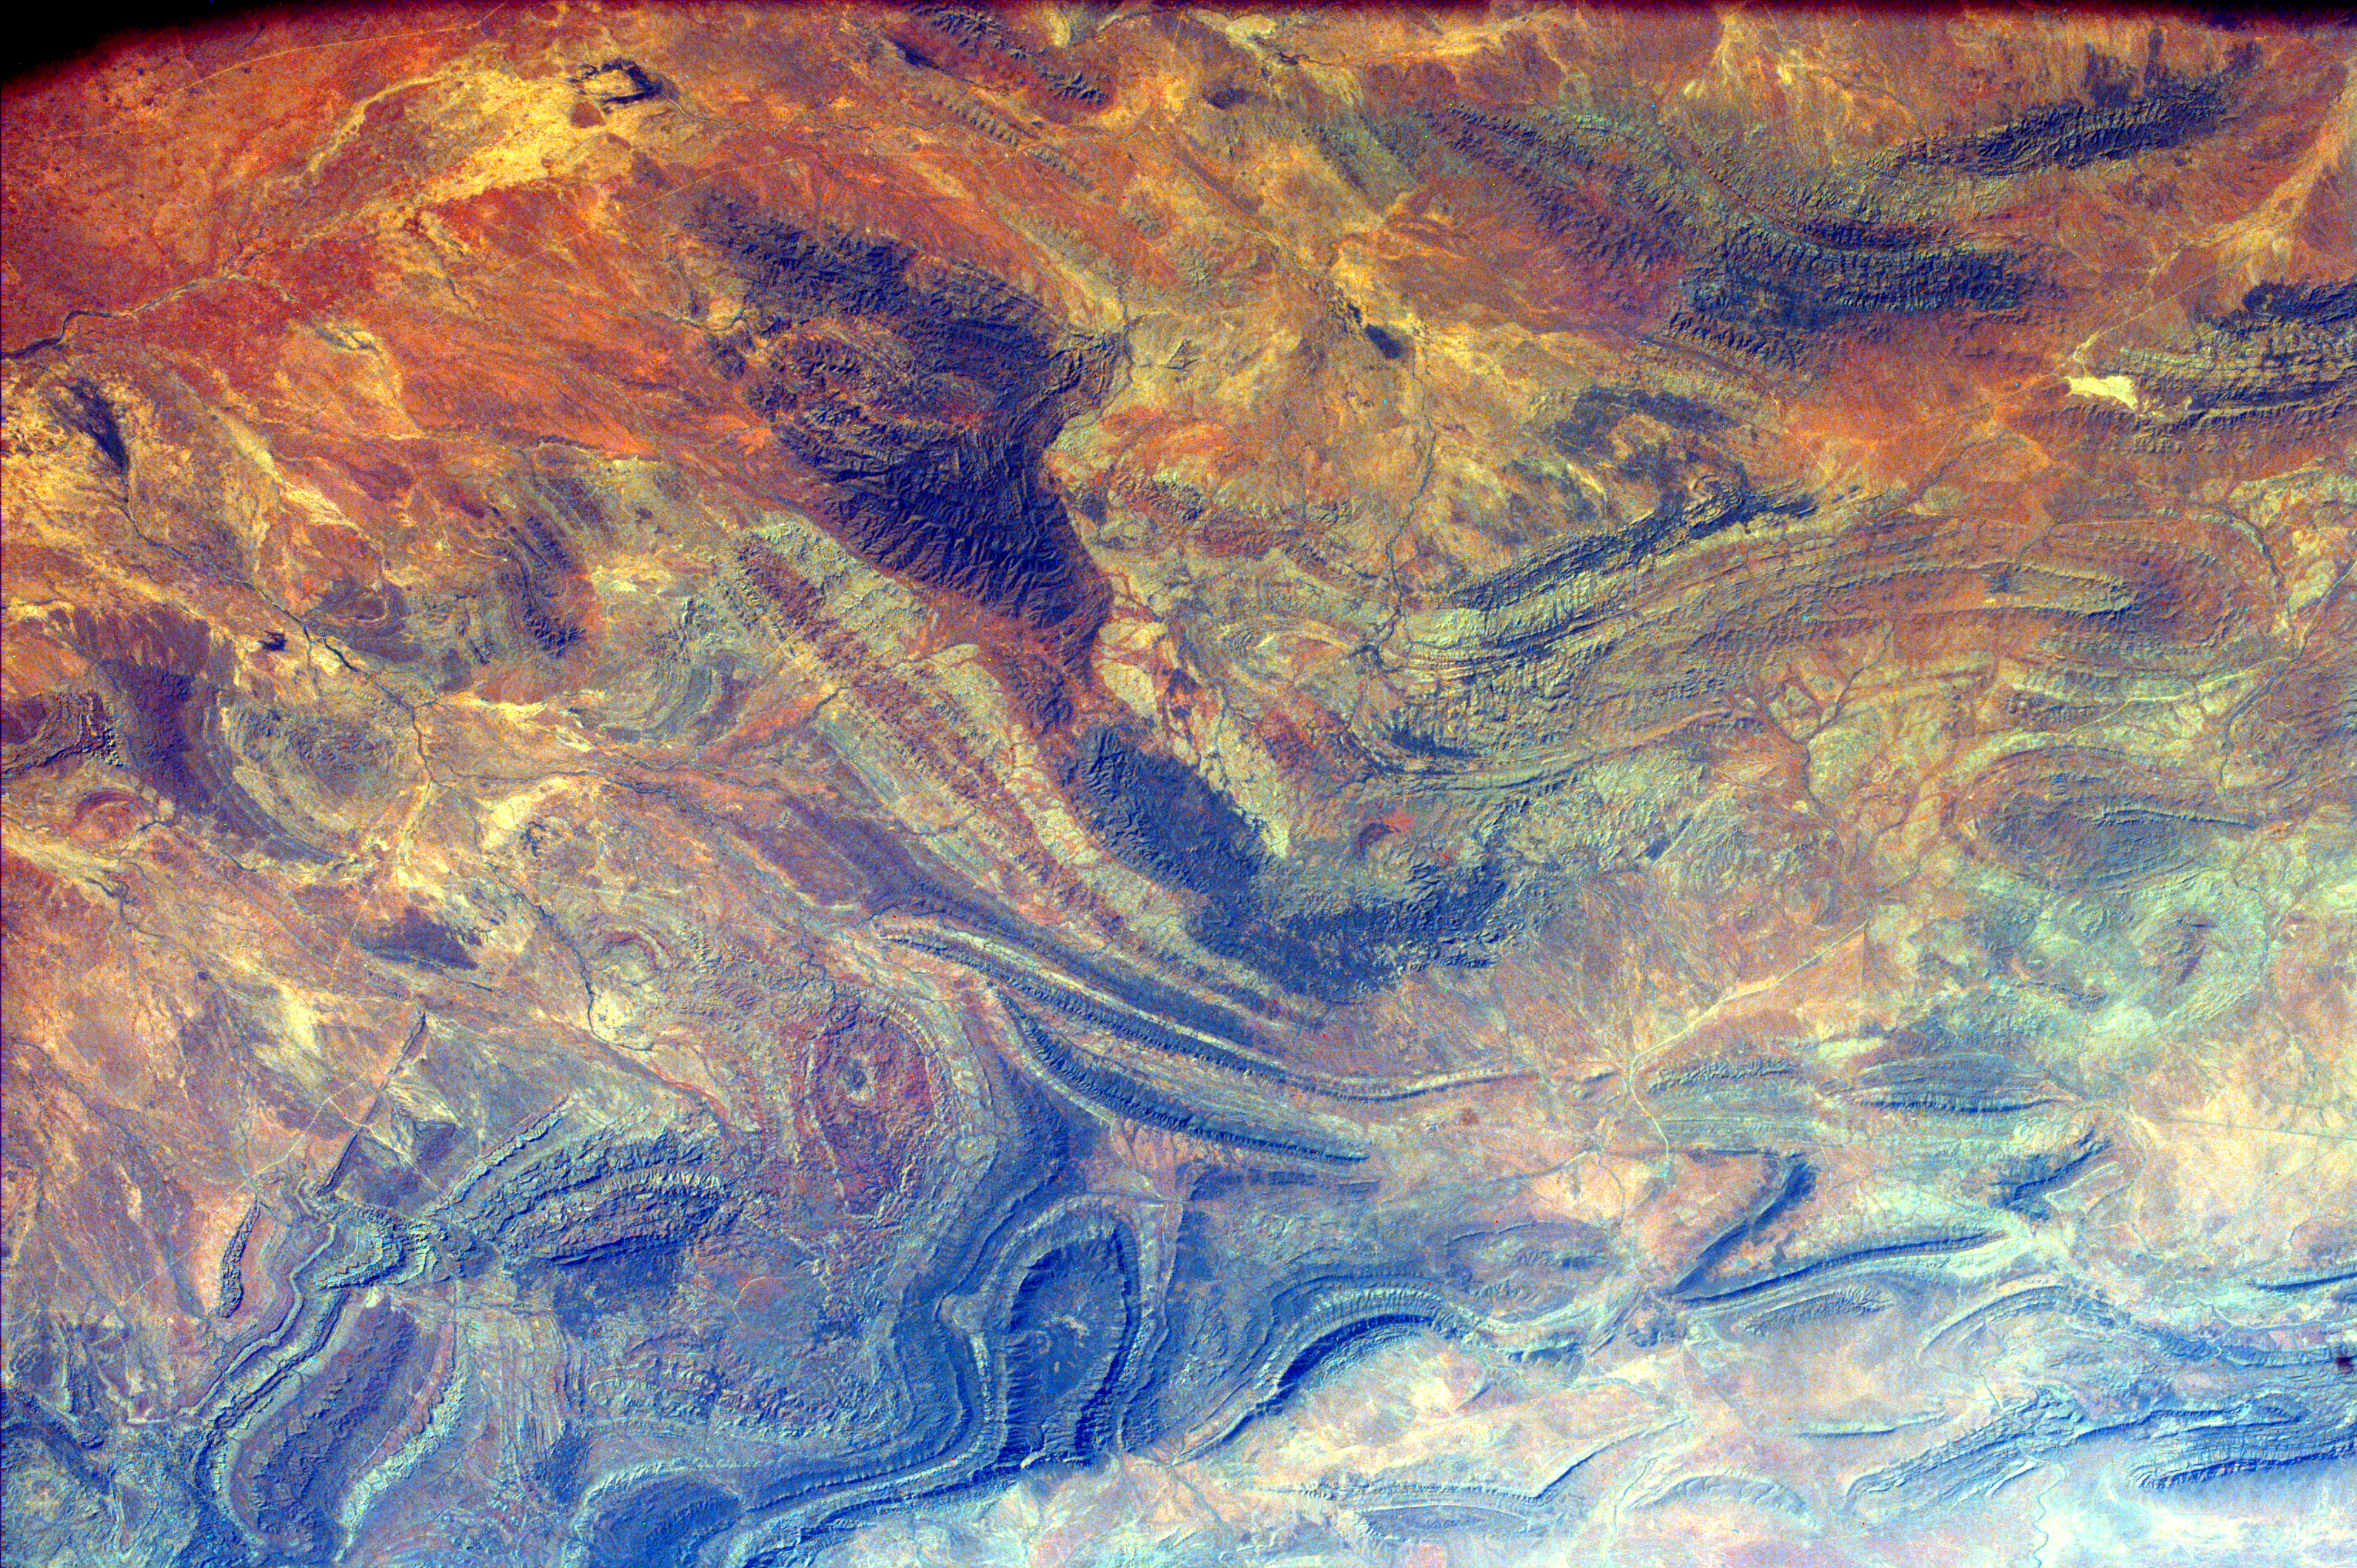

South Australia, Australia

The light corner of the image is Lake Torrens, an ephemeral salt lake in South Australia. The twisted strata visible here is part of a rocky desert area in the Australian Outback. The black line that runs along one side of the image is a railroad that borders the mountains of the Flinders Ranges.

This image was taken from the Space Shuttle on February 15, 2000.

Photojournal note:
EarthKAM was formerly known as KidSat.

Credit: NASA/JPL/UCSD/JSC